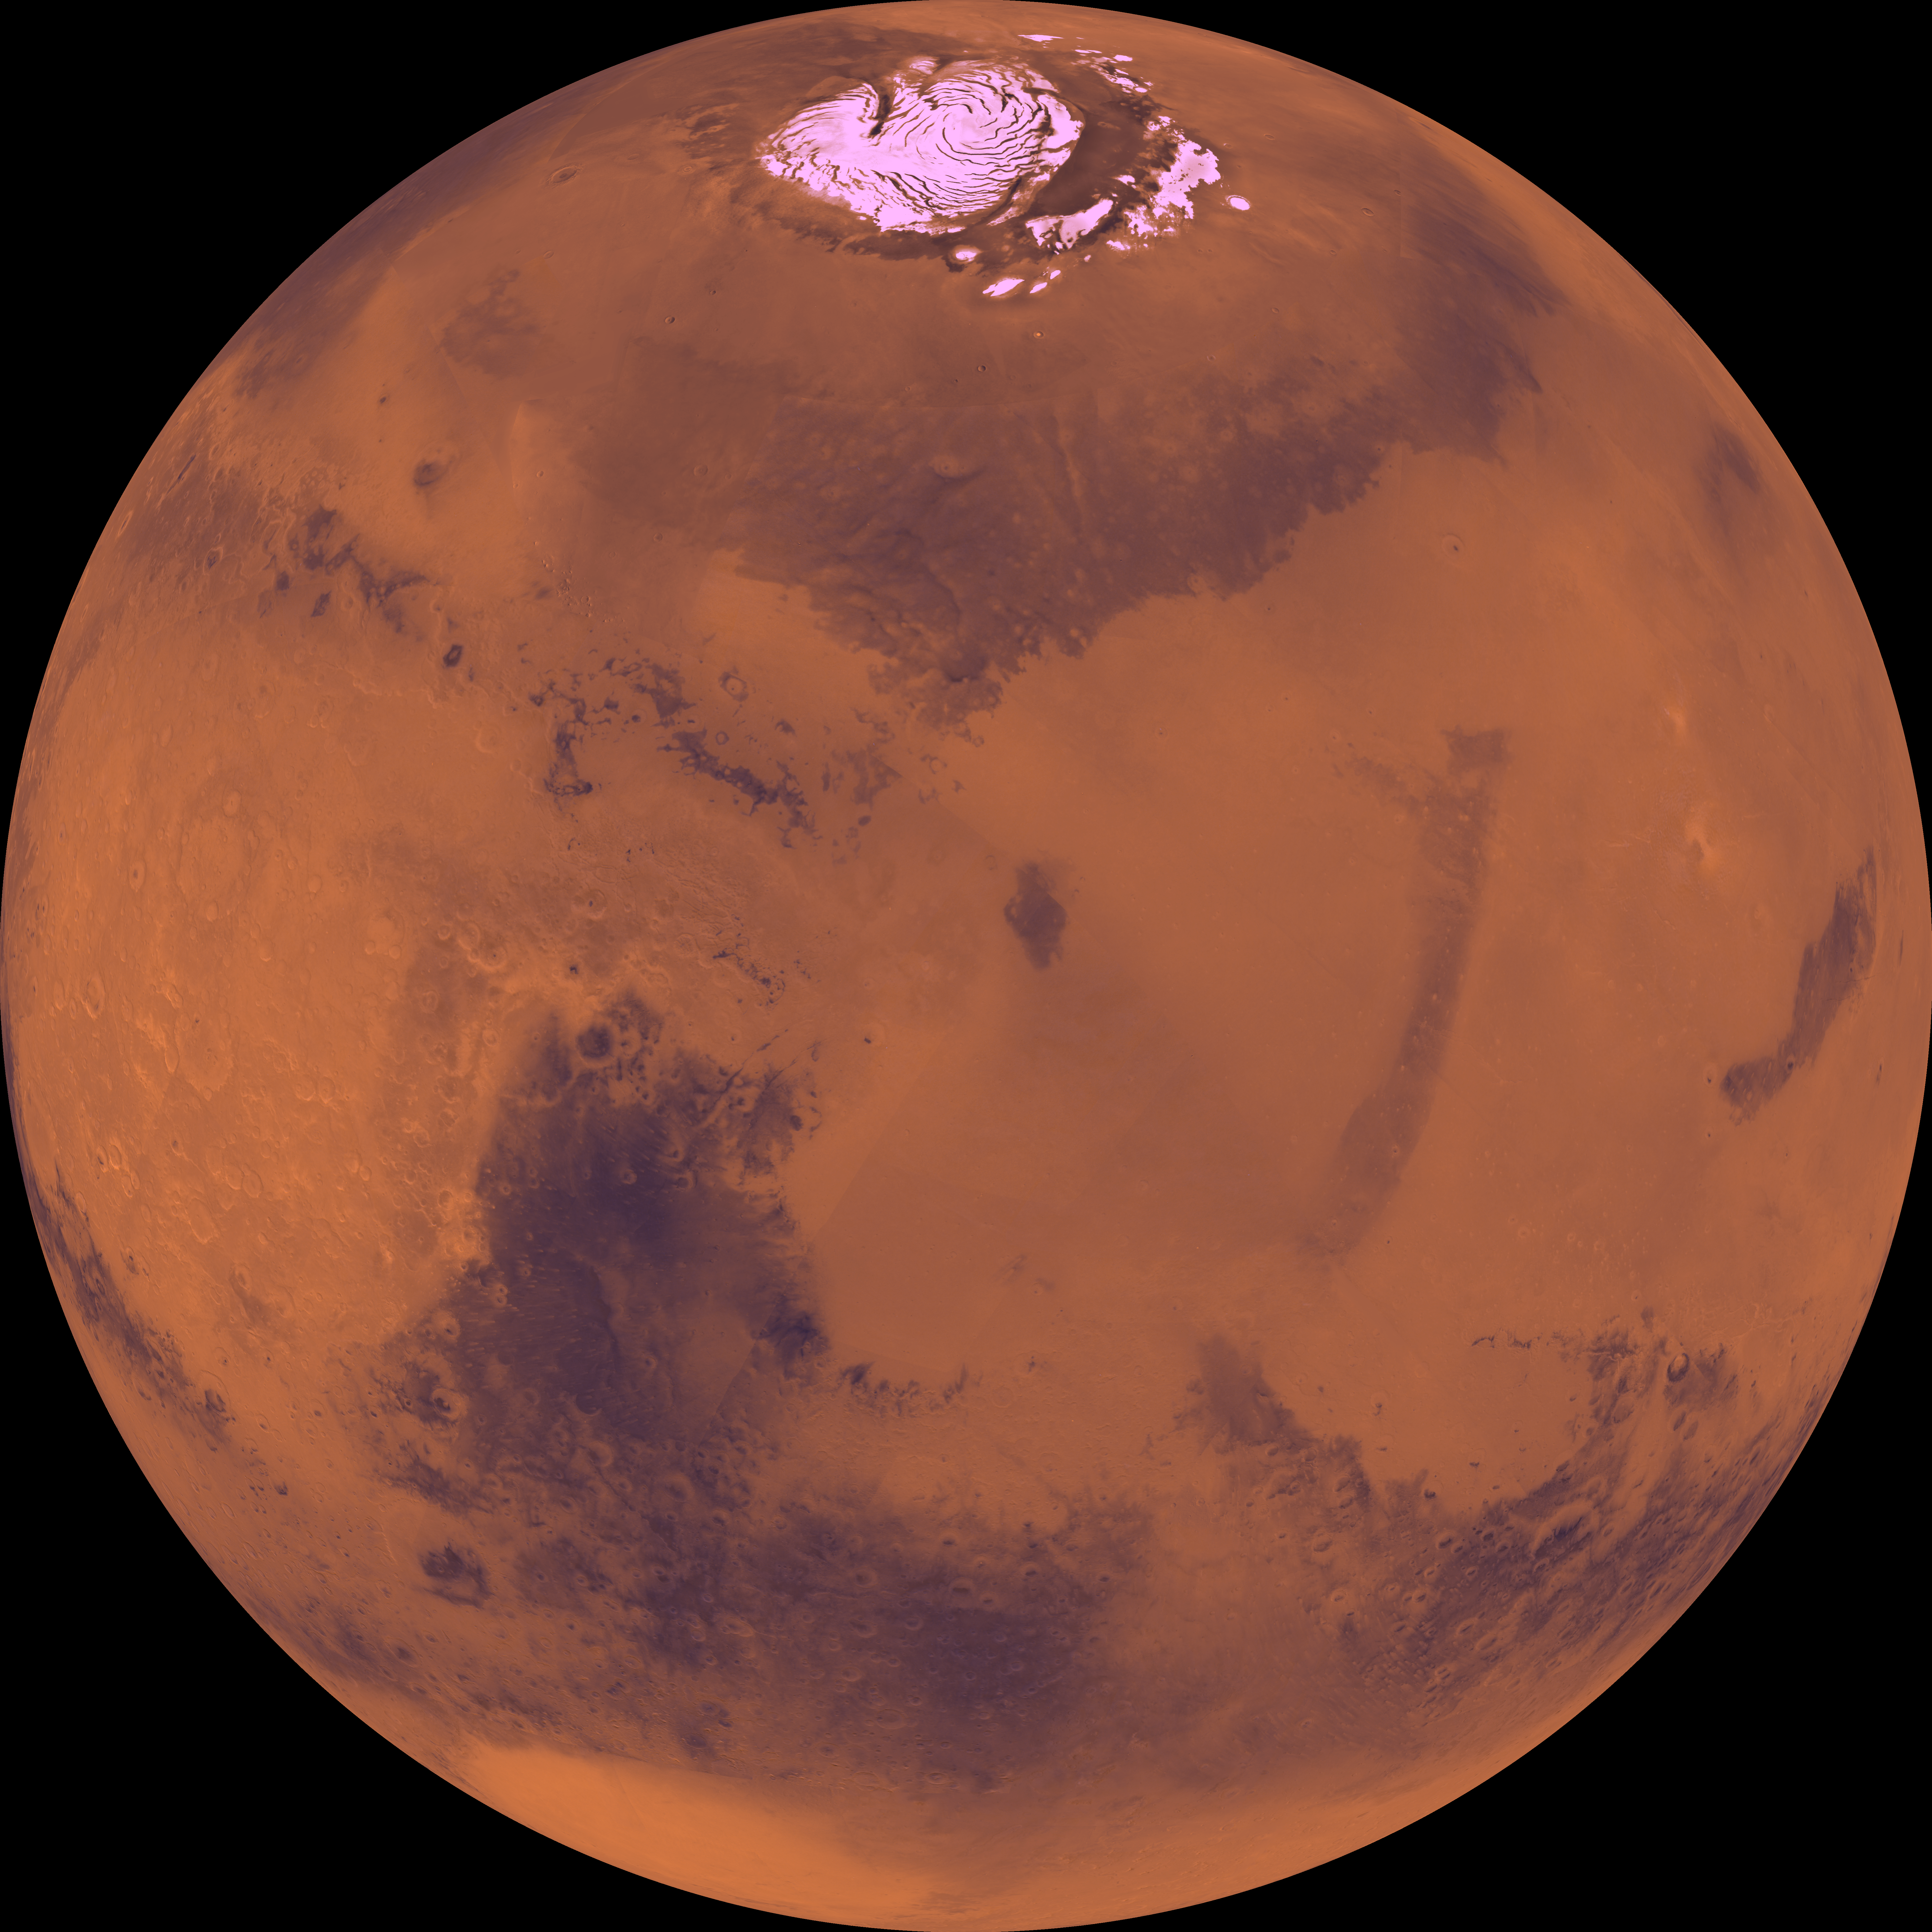

Center is at Latitude 30 Degrees North, Longitude 270 Degrees

Center of the orthographic projection is at latitude 30 degrees N., longitude 270 degrees. The north polar residual ice cap of the Planum Boreum region, which is cut by spiral-patterned troughs, is located at top. The upper part is marked by a large depression, Isidis basin, which contains light-colored plains. The upper part also includes the light-colored smooth plains of Elysium Planitia and dark plains of Vastitas Borealis. Together, these form a vast expanse of contiguous plains. Toward the bottom, on the other hand, the southern hemisphere is almost entirely made up of heavily cratered highlands. At bottom left, a conspicuous, relatively bright circular depression marks the ancient large Hellas impact basin.

Credit: NASA/JPL/USGS